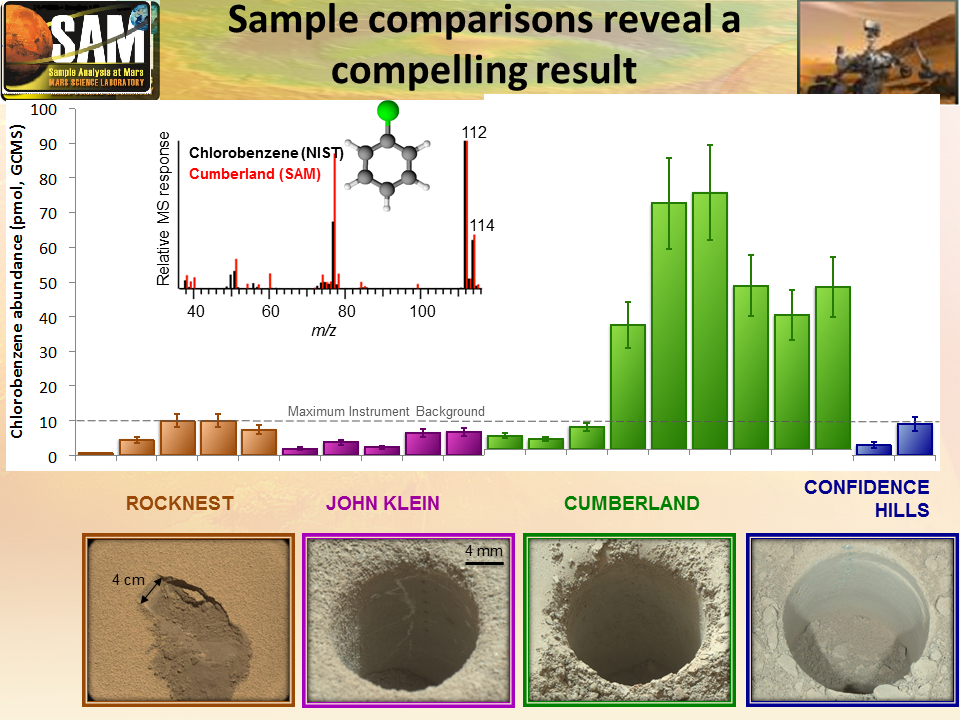

Comparing ‘Cumberland’ With Other Samples Analyzed by Curiosity

This graphic offers comparisons between the amount of an organic chemical named chlorobenzene detected in the “Cumberland” rock sample and amounts of the same compound in samples from three other Martian surface targets analyzed by NASA’s Curiosity Mars rover.

The amounts of chlorobenzene that Curiosity’s Sample Analysis at Mars (SAM) laboratory detected in samples from the “Rocknest” Martian soil target and the “John Klein” and “Confidence Hills” rock targets were at or below the background level in the instrument. The amount in Cumberland is much higher than all the others, as indicated in the green bars on a vertical scale of picomoles measured with SAM’s gas chromatograph mass spectrometer system (GCMS). The lower portion of the graphic shows images from the scoop divot at Rocknest and drill holes at the rock targets. The inset graph shows how the mass spectrum of the chemical found by SAM in the Cumberland sample closely matches that of a chlorobenzene laboratory standard from the National Institute of Standards and Technology (NIST) database.

The chlorobenzene may have resulted from reaction of Martian organic chemicals with Martian perchlorate during the process of heating the sample in SAM, so the precursor identities of Martian organic molecules in the rock remain to be determined.

Analysis of the Cumberland sample by SAM yielded the first definitive detection of any Martian organic chemicals in material on the surface of Mars. Organic chemicals, which contain carbon and usually hydrogen, are molecular building blocks of life, although they can be made without life’s presence. Martian organics could have been produced on Mars or delivered to Mars aboard meteorites.

NASA’s Mars Science Laboratory Project is using Curiosity to assess ancient habitable environments and major changes in Martian environmental conditions. NASA’s Jet Propulsion Laboratory, a division of the California Institute of Technology, Pasadena, built the rover and manages the project for NASA’s Science Mission Directorate, Washington. NASA’s Goddard Space Flight Center, Greenbelt, Maryland, built and operates SAM.

Credit: NASA/JPL-Caltech